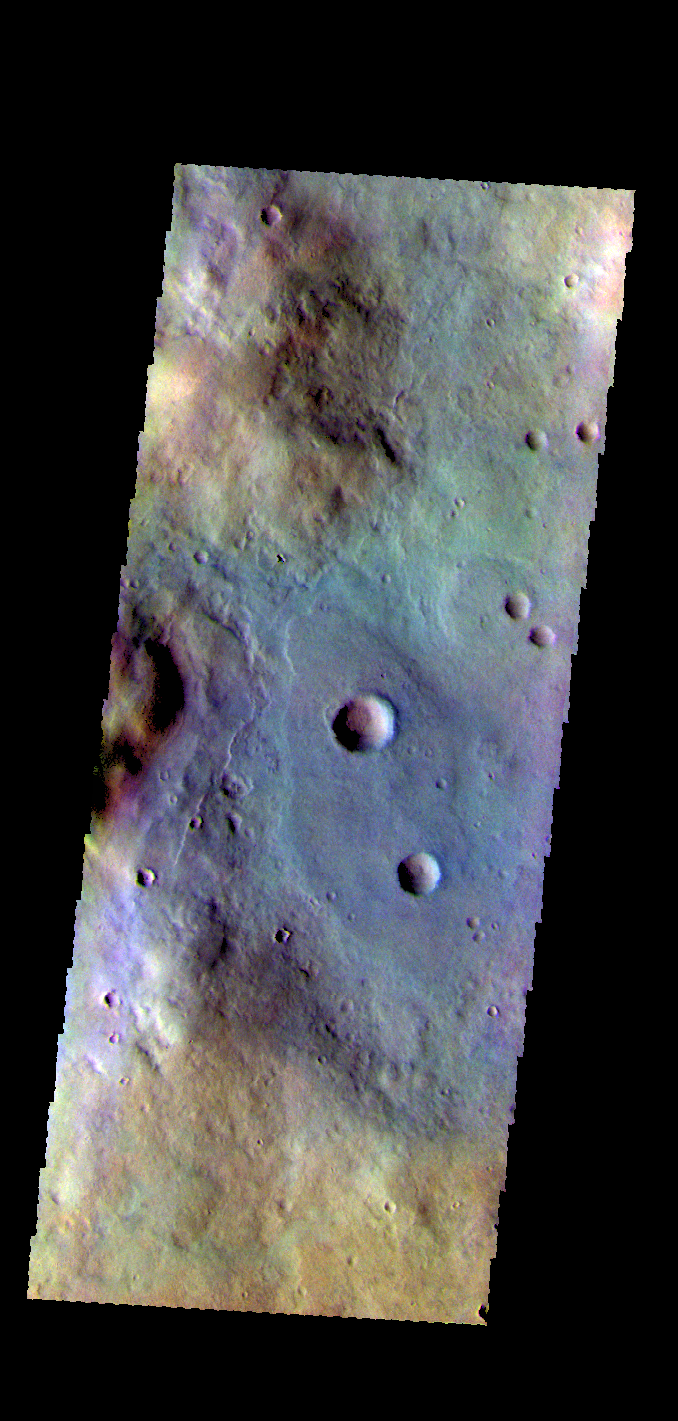

Terra Sabaea – False Color

The THEMIS VIS camera contains 5 filters. The data from different filters can be combined in multiple ways to create a false color image. These false color images may reveal subtle variations of the surface not easily identified in a single band image. Today’s false color image shows part of the plains of Terra Sabaea.

Credit: NASA/JPL-Caltech/ASU